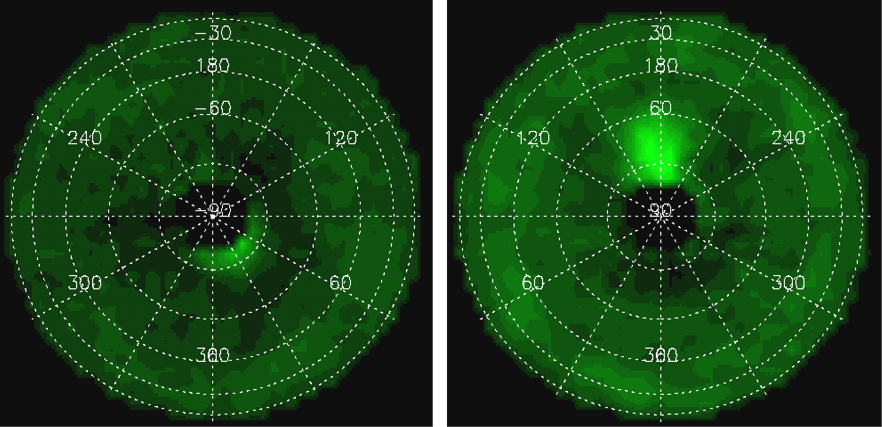

Acetylene around Jupiter’s Poles

These images and movie show the distribution of the organic molecule acetylene at the north and south poles of Jupiter, based on data obtained by NASA’s Cassini spacecraft in early January 2001. It is the highest-resolution map of acetylene to date on Jupiter. The enhanced emission results both from the warmer temperatures in the auroral hot spots, and probably also from an enhanced abundance in these regions. The detection helps scientists understand the chemical interactions between sunlight and molecules in Jupiter’s stratosphere.

These maps were made by NASA’s composite infrared spectrometer.

The Cassini-Huygens mission is a cooperative project of NASA, the European Space Agency and the Italian Space Agency. The Jet Propulsion Laboratory, a division of the California Institute of Technology in Pasadena, manages the mission for NASA’s Science Mission Directorate, Washington, D.C. The Cassini orbiter and its two onboard cameras were designed, developed and assembled at JPL. The composite infrared spectrometer team is based at NASA’s Goddard Space Flight Center, Greenbelt, Md., where the instrument was built.

Credit: NASA/JPL/GSFC